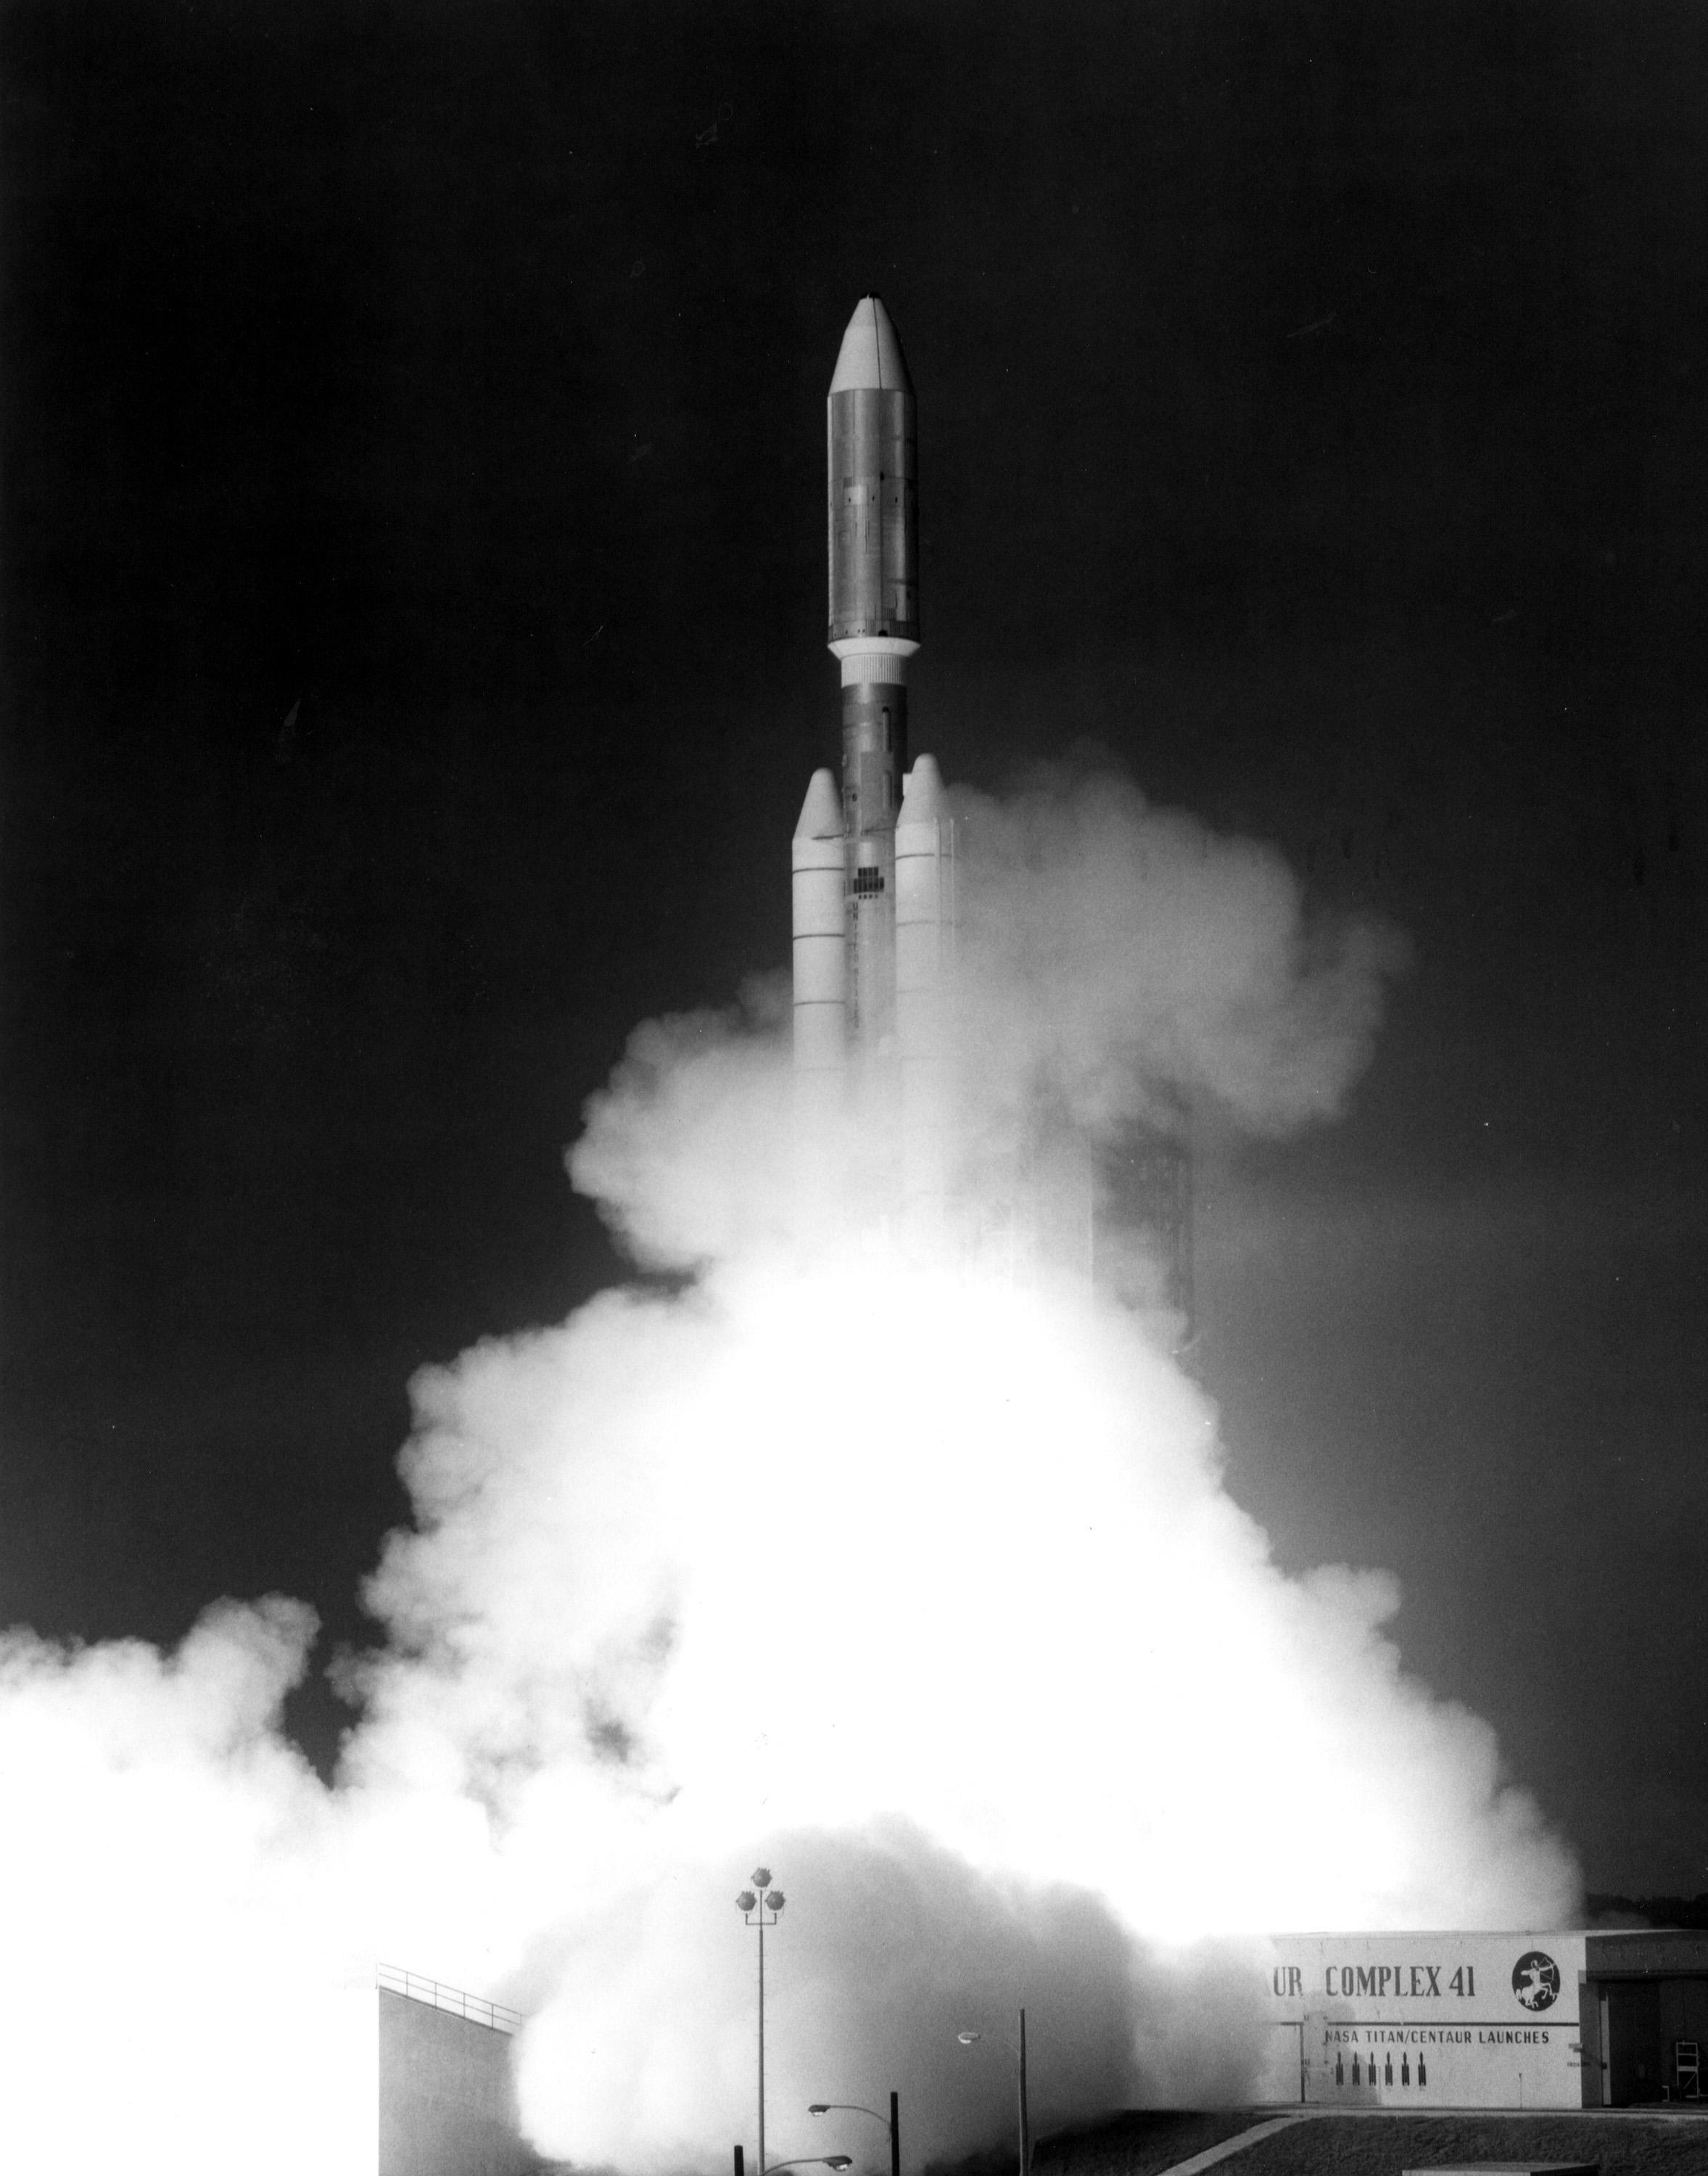

Voyager 1 Launch (1977)

This photograph from Sept. 5, 1977, shows the launch of NASA’s Voyager 1 spacecraft from NASA’s Kennedy Space Center at Cape Canaveral, Fla.

The Voyager spacecraft were built and continue to be operated by NASA’s Jet Propulsion Laboratory, in Pasadena, Calif. Caltech manages JPL for NASA. The Voyager missions are a part of NASA’s Heliophysics System Observatory, sponsored by the Heliophysics Division of the Science Mission Directorate at NASA Headquarters in Washington.

Credit: NASA/KSC